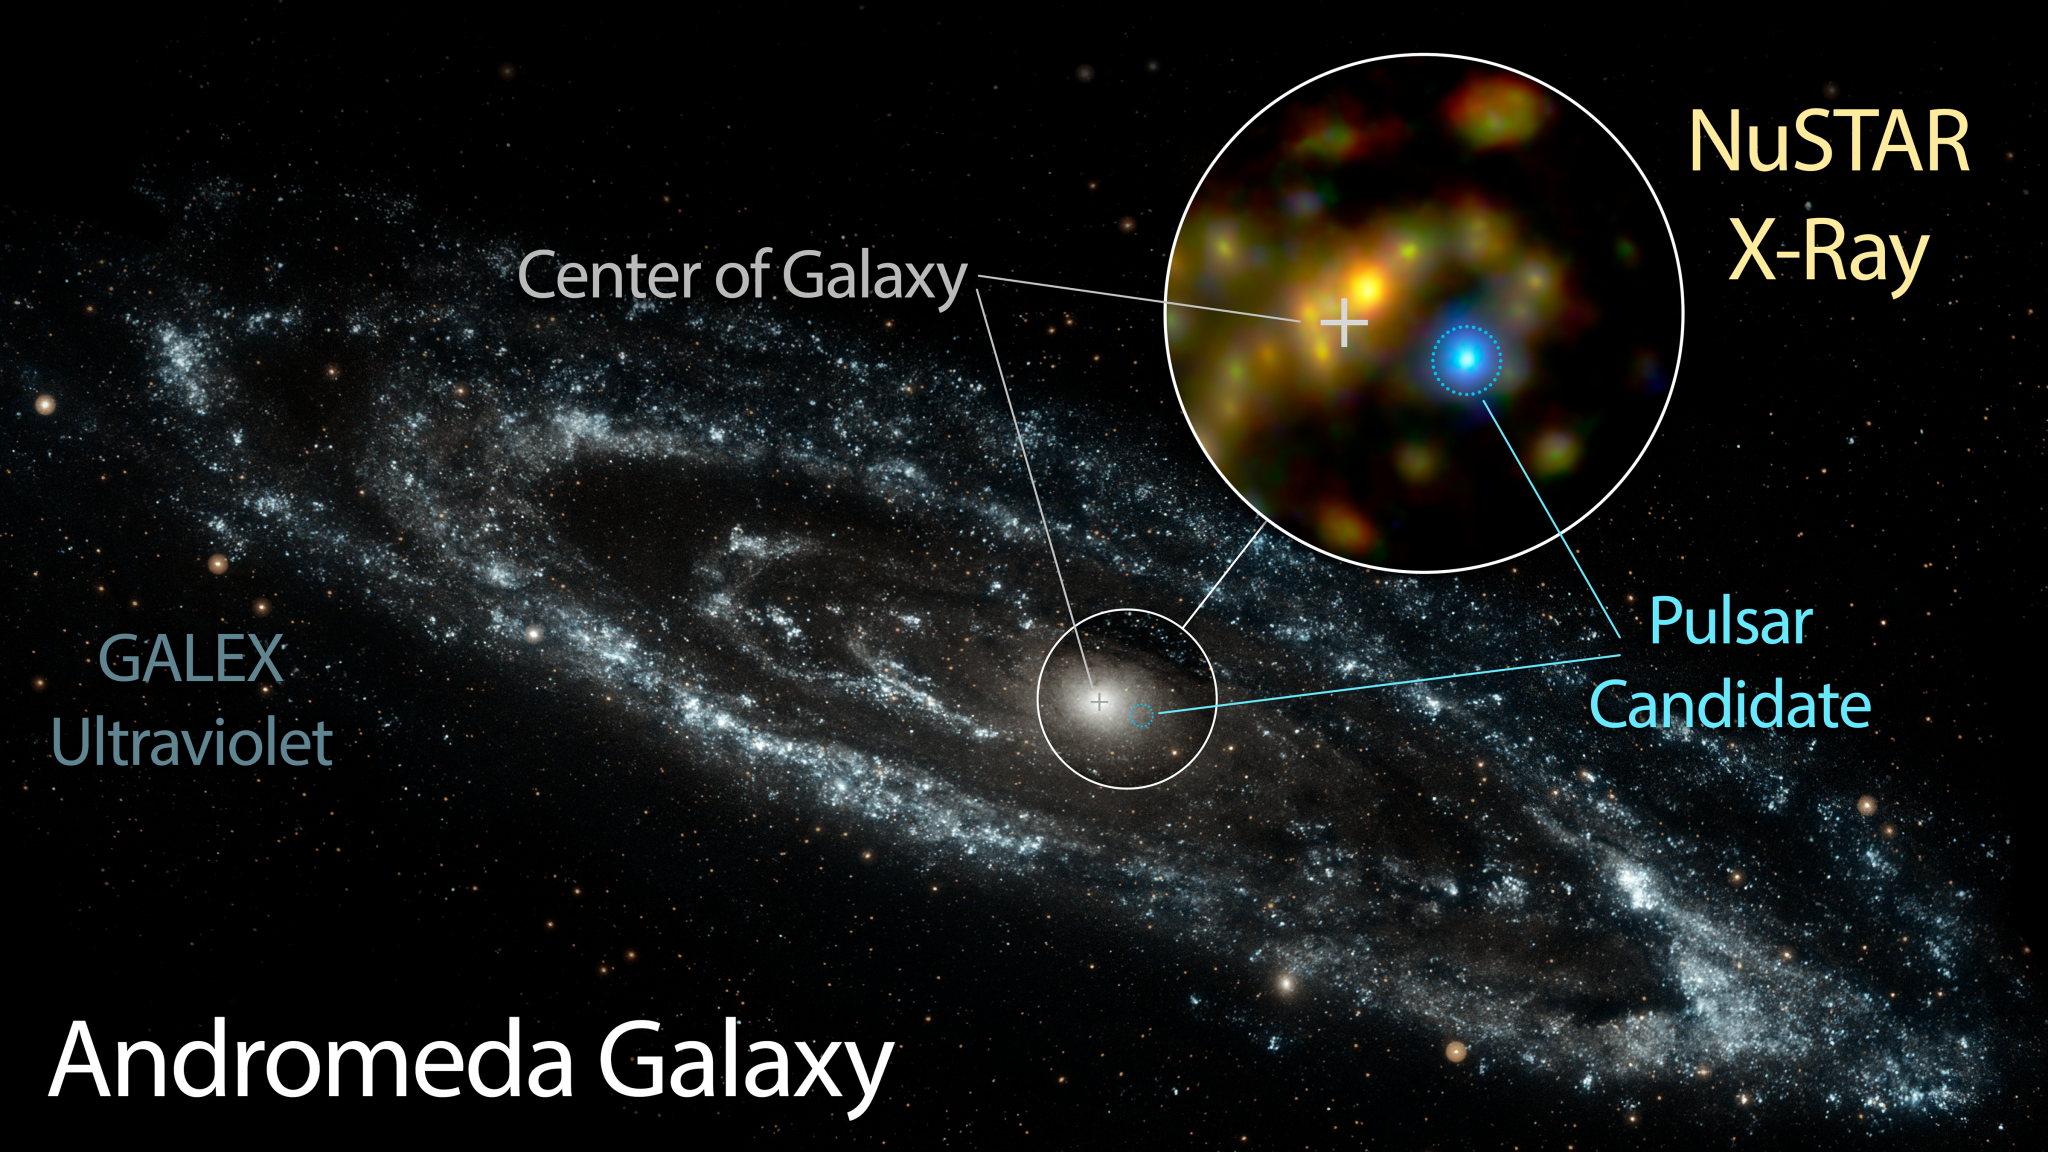

Pulsar Candidate in Andromeda

NASA's Nuclear Spectroscope Telescope Array, or NuSTAR, has identified a candidate pulsar in Andromeda -- the nearest large galaxy to the Milky Way. This likely pulsar is brighter at high energies than the Andromeda galaxy's entire black hole population.

The inset image shows the pulsar candidate in blue, as seen in X-ray light by NuSTAR. The background image of Andromeda was taken by NASA's Galaxy Evolution Explorer in ultraviolet light.

Andromeda is a spiral galaxy like our Milky Way but larger in size. It lies 2.5 million light-years away in the Andromeda constellation.

A variation of this image can be found in: http://photojournal.jpl.nasa.gov/catalog/PIA20061

NuSTAR is a Small Explorer mission led by Caltech in Pasadena and managed by NASA's Jet Propulsion Laboratory, also in Pasadena, for NASA's Science Mission Directorate in Washington. The spacecraft was built by Orbital Sciences Corporation, Dulles, Virginia. Its instrument was built by a consortium including Caltech; JPL; the University of California, Berkeley; Columbia University, New York; NASA's Goddard Space Flight Center, Greenbelt, Maryland; the Danish Technical University in Denmark; Lawrence Livermore National Laboratory, Livermore, California; ATK Aerospace Systems, Goleta, California, and with support from the Italian Space Agency (ASI) Science Data Center.NuSTAR's mission operations center is at UC Berkeley, with the ASI providing its equatorial ground station located at Malindi, Kenya. The mission's outreach program is based at Sonoma State University, Rohnert Park, California. NASA's Explorer Program is managed by Goddard. JPL is managed by Caltech for NASA.

Credit: NASA/JPL-Caltech/GSFC/JHU